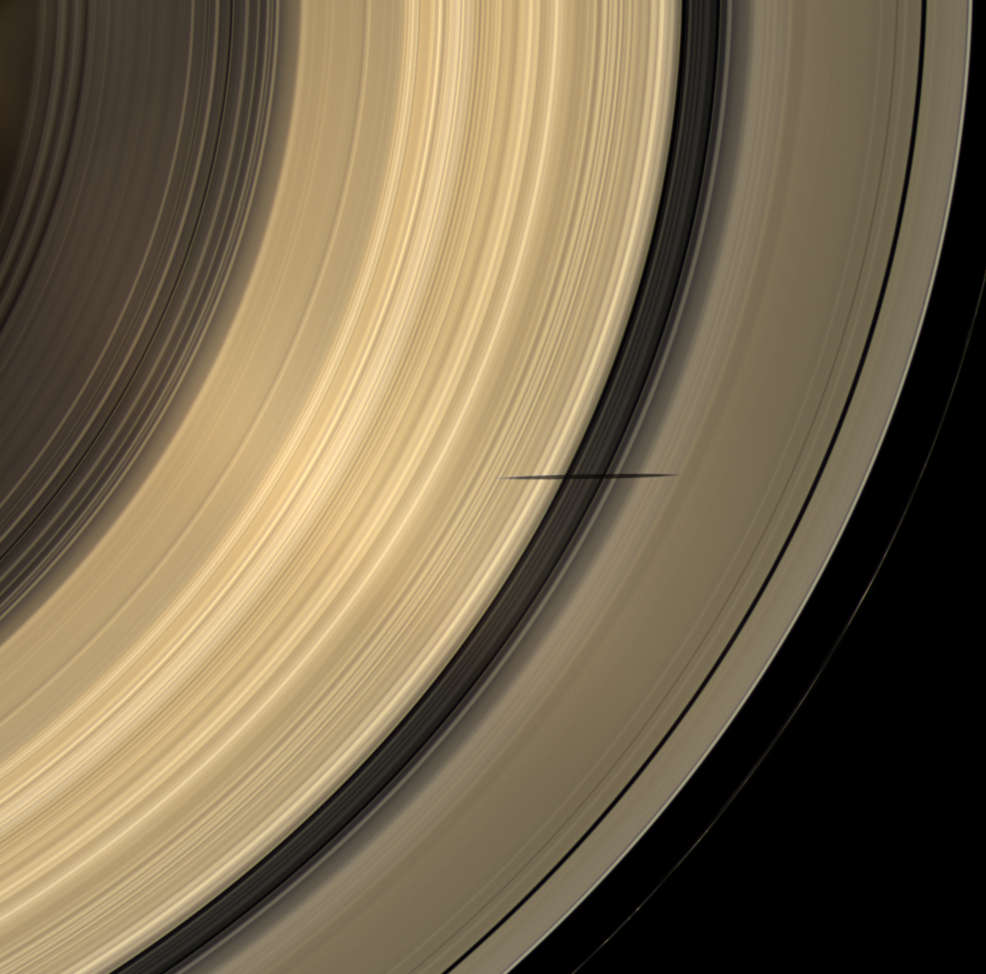

Across Resplendent Rings

The shadow of Saturn’s moon Mimas dips onto the planet’s rings and straddles the Cassini Division in this natural color image taken as Saturn approaches its August 2009 equinox.

The novel illumination geometry created as the Saturnian system approaches equinox allows moons orbiting in or near the plane of Saturn’s equatorial rings to cast shadows onto the rings. These scenes are possible only during the few months before and after Saturn’s equinox which occurs only once in about 15 Earth years. To see a movie of Mimas’ shadow moving across the rings, see PIA11658. Mimas, 396 kilometers (246 miles) across, does not appear in this image, but the moon has a flattened, or oblate, shape (see PIA07534).

This view looks toward the sunlit side of the rings from about 52 degrees below the ringplane. Images taken using red, green and blue spectral filters were combined to create this natural color view. The images were obtained with the Cassini spacecraft wide-angle camera on April 8, 2009 at a distance of approximately 1.1 million kilometers (684,000 miles) from Saturn. Image scale is 64 kilometers (40 miles) per pixel.

The Cassini-Huygens mission is a cooperative project of NASA, the European Space Agency and the Italian Space Agency. The Jet Propulsion Laboratory, a division of the California Institute of Technology in Pasadena, manages the mission for NASA’s Science Mission Directorate, Washington, D.C. The Cassini orbiter and its two onboard cameras were designed, developed and assembled at JPL. The imaging operations center is based at the Space Science Institute in Boulder, Colo.

Credit: NASA/JPL/Space Science Institute